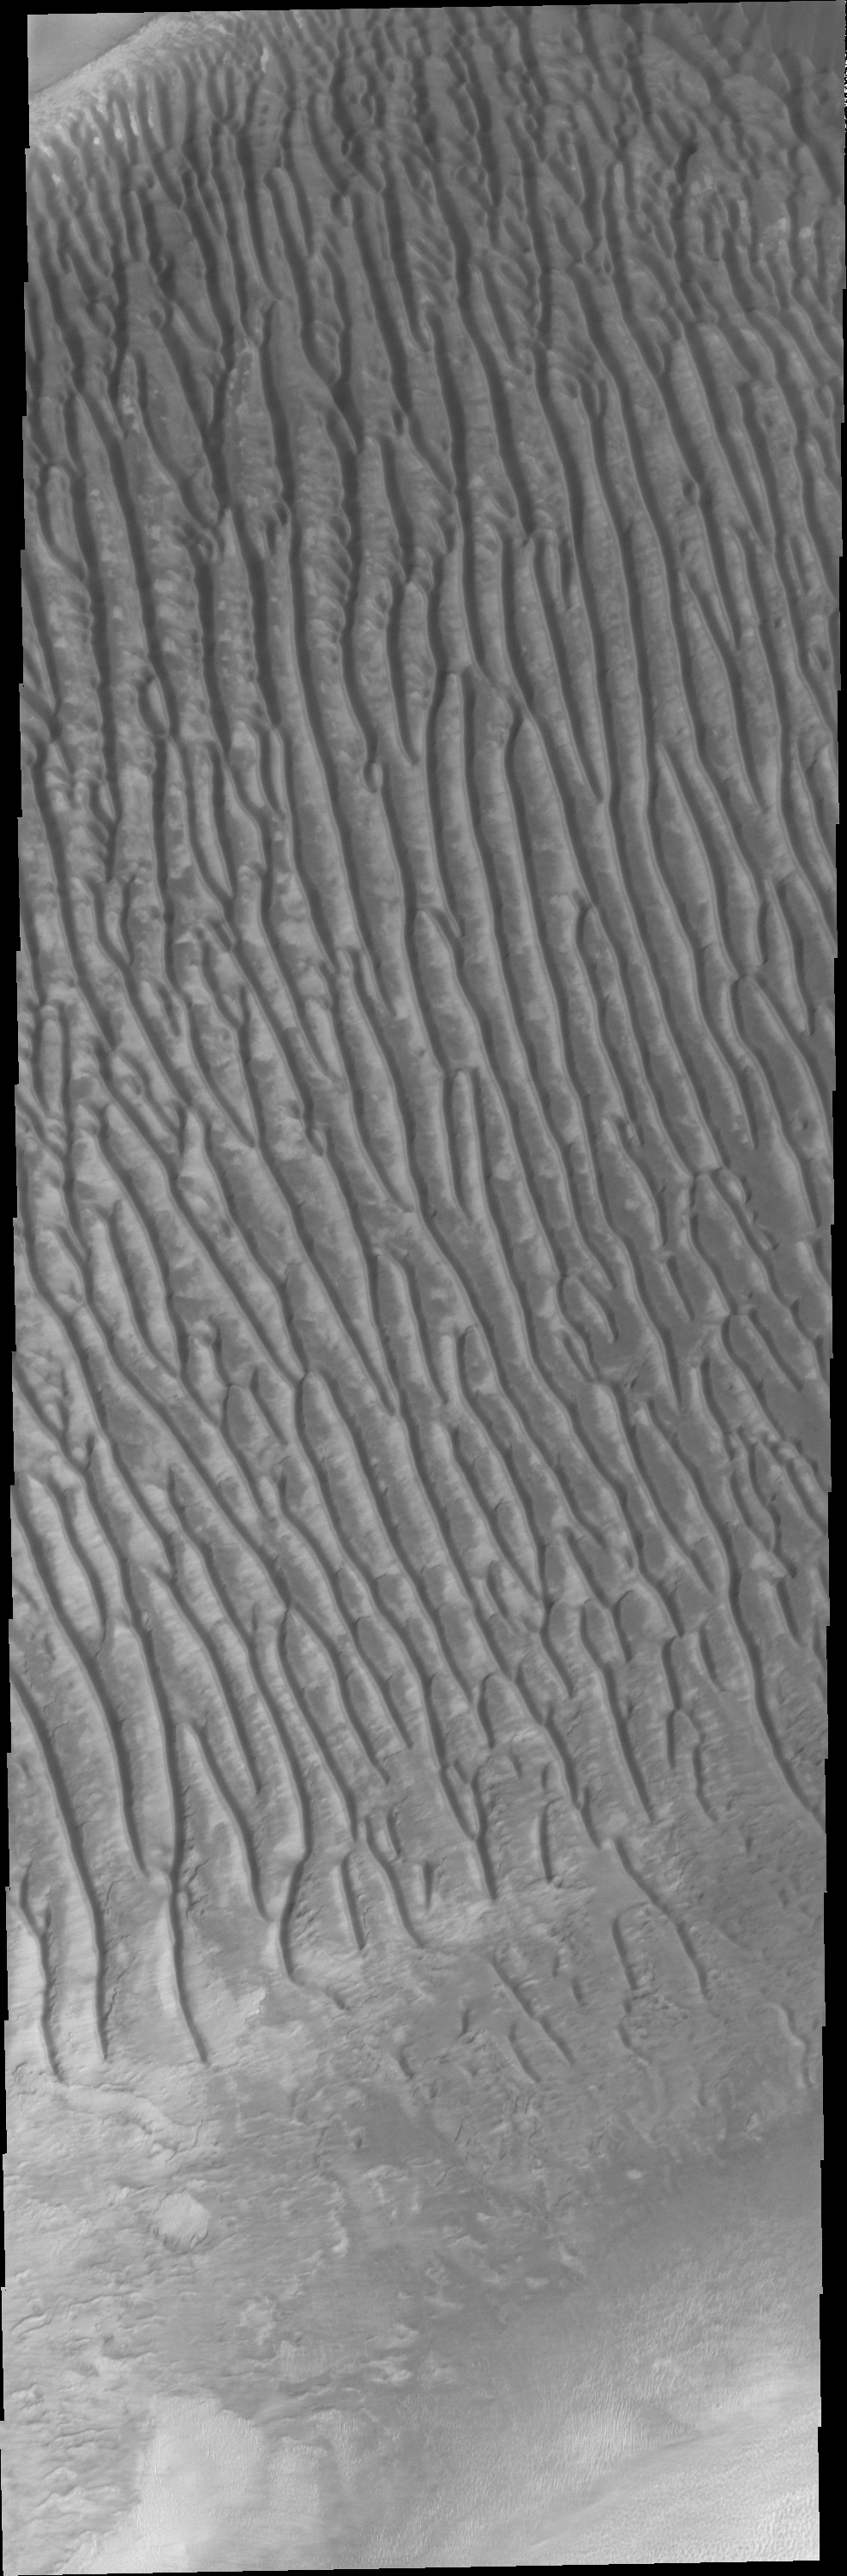

Dunes

This VIS image shows the large dune field in Richardson Crater. Many craters around the south pole of Mars contain dune fields.

Image information: VIS instrument. Latitude -72.3N, Longitude 179.8E. 17 meter/pixel resolution.

Please see the THEMIS Data Citation Note for details on crediting THEMIS images.

Note: this THEMIS visual image has not been radiometrically nor geometrically calibrated for this preliminary release. An empirical correction has been performed to remove instrumental effects. A linear shift has been applied in the cross-track and down-track direction to approximate spacecraft and planetary motion. Fully calibrated and geometrically projected images will be released through the Planetary Data System in accordance with Project policies at a later time.

NASA’s Jet Propulsion Laboratory manages the 2001 Mars Odyssey mission for NASA’s Office of Space Science, Washington, D.C. The Thermal Emission Imaging System (THEMIS) was developed by Arizona State University, Tempe, in collaboration with Raytheon Santa Barbara Remote Sensing. The THEMIS investigation is led by Dr. Philip Christensen at Arizona State University. Lockheed Martin Astronautics, Denver, is the prime contractor for the Odyssey project, and developed and built the orbiter. Mission operations are conducted jointly from Lockheed Martin and from JPL, a division of the California Institute of Technology in Pasadena.

Credit: NASA/JPL/ASU